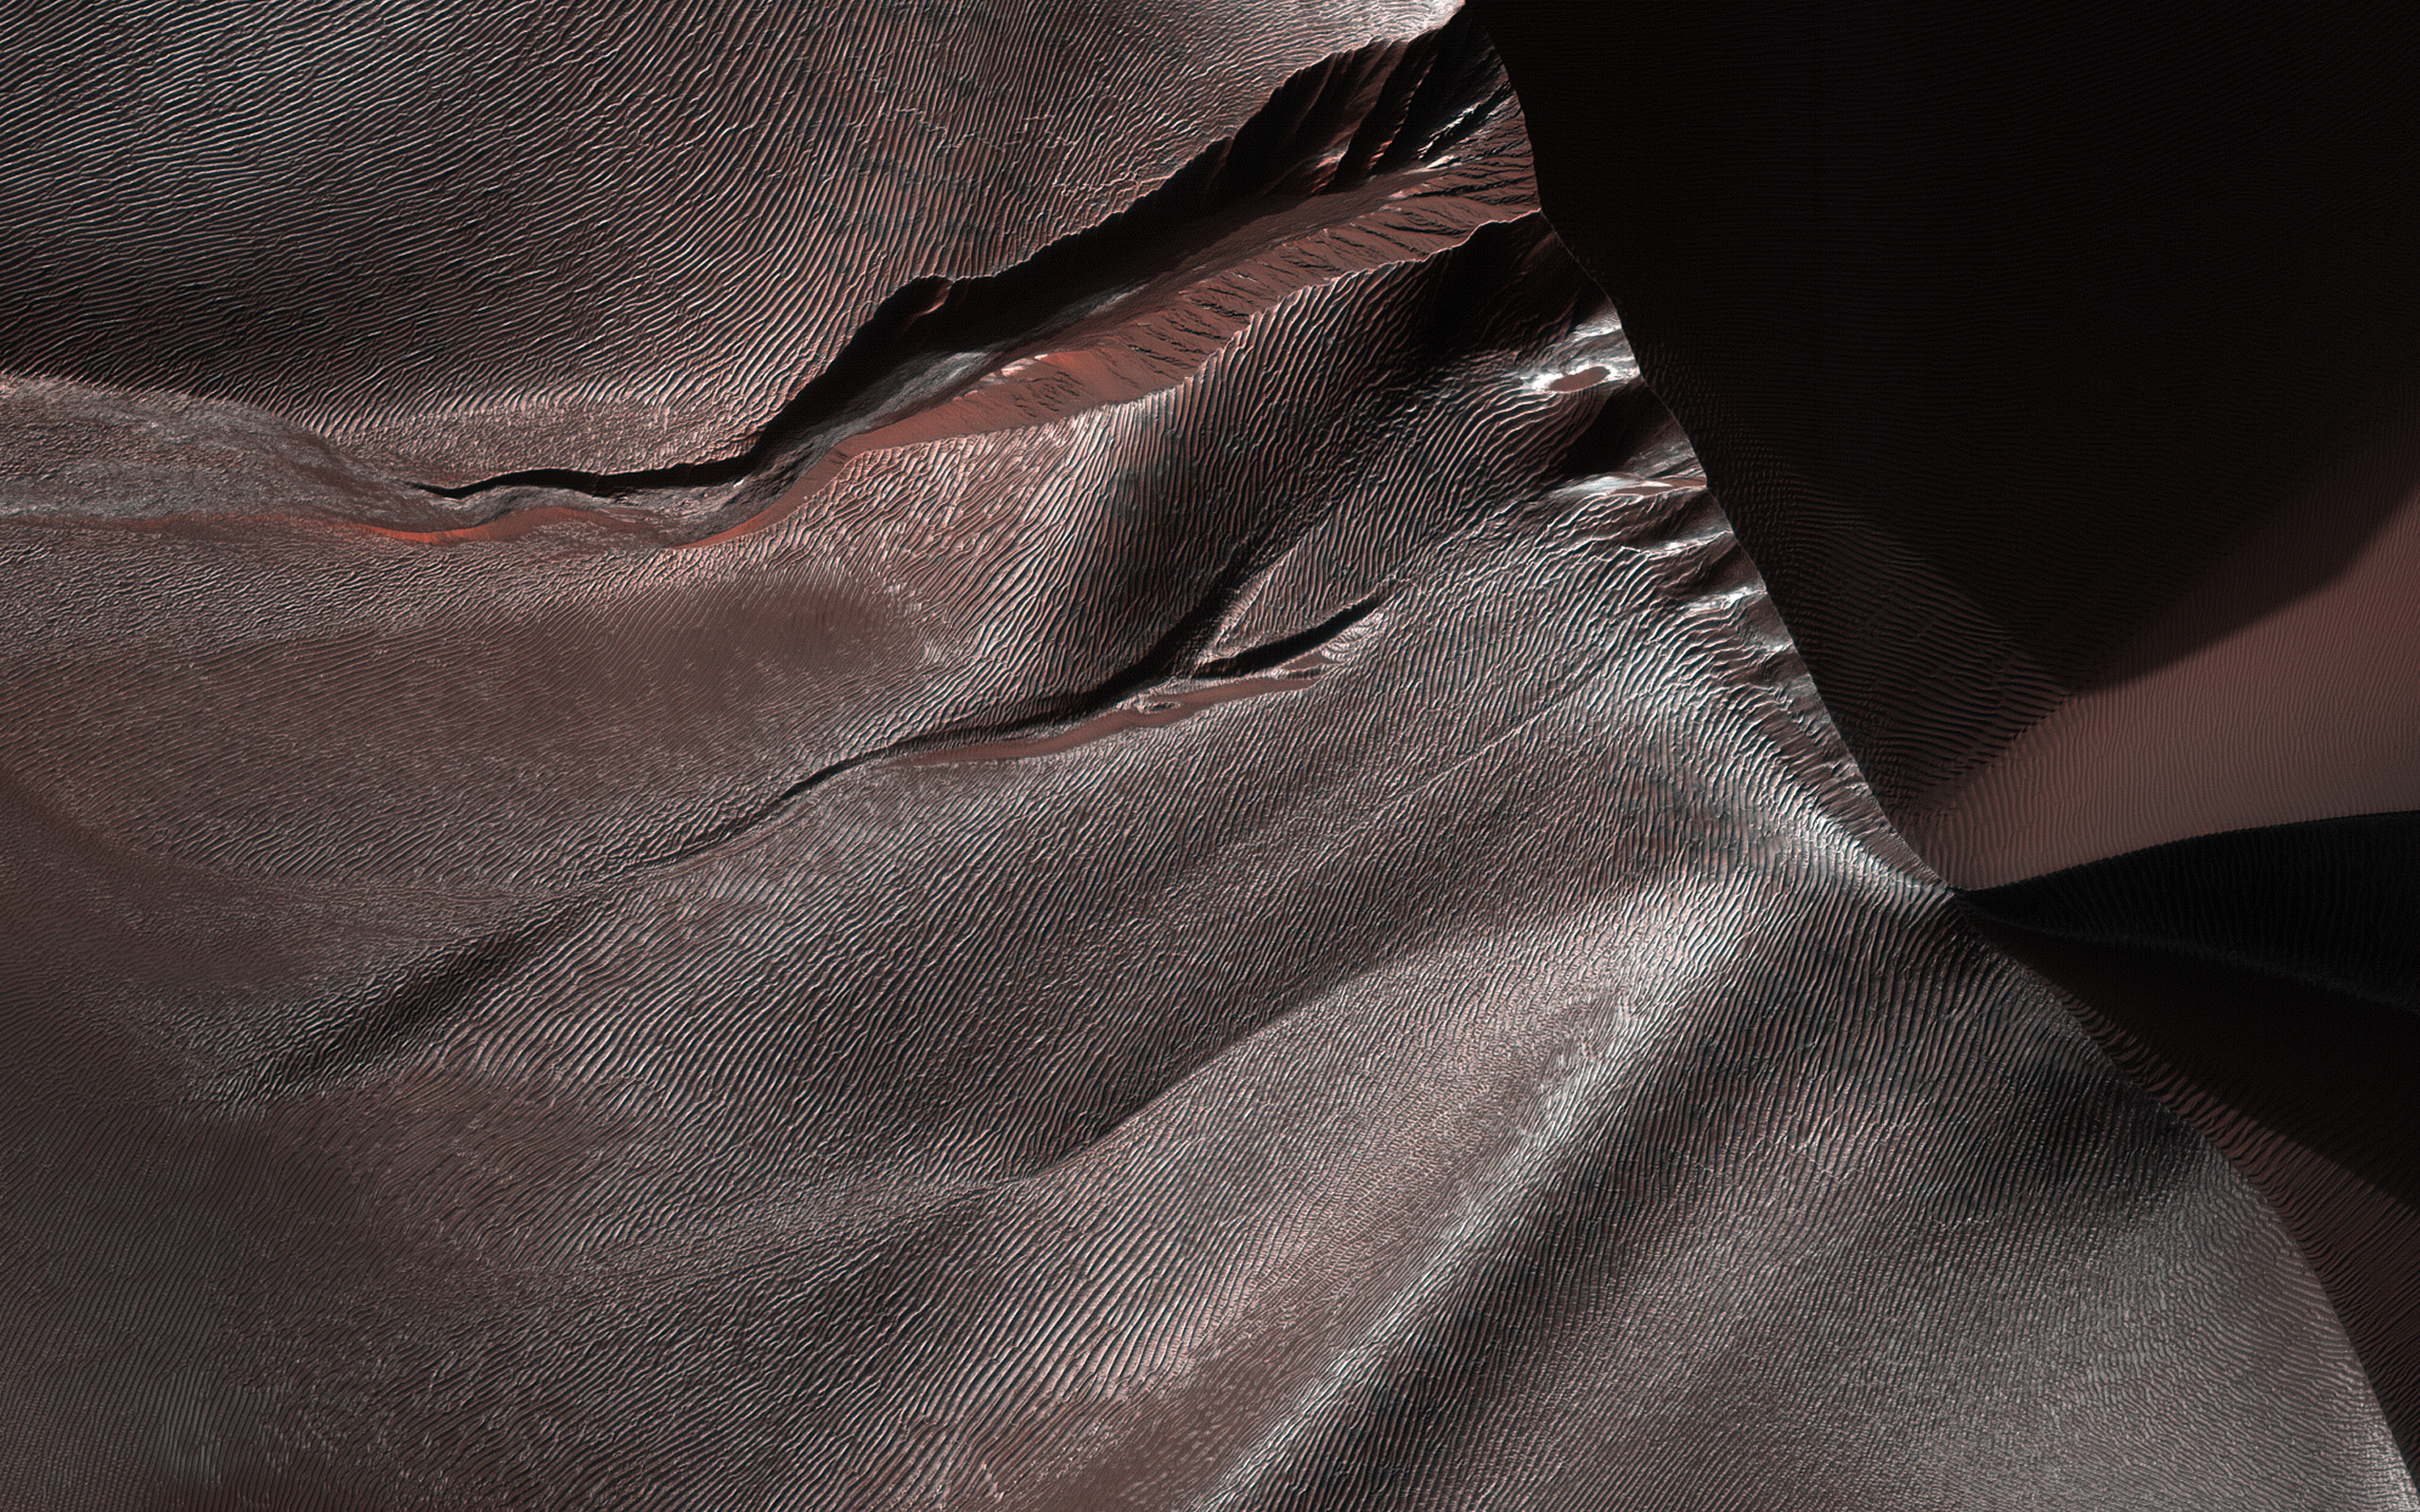

Gullies of Matara Crater

Gullies on Martian sand dunes, like these in Matara Crater, have been very active, with many flows in the last ten years. The flows typically occur when seasonal frost is present.

In this image from NASA’s Mars Reconnaissance Orbiter we see frost in and around two gullies, which have both been active before. (View this observation to see what these gullies looked like in 2010.) There are no fresh flows so far this year, but HiRISE will keep watching.

The map is projected here at a scale of 50 centimeters (19.7 inches) per pixel. [The original image scale is 50.3 centimeters (19.8 inches) per pixel (with 2 x 2 binning); objects on the order of 151 centimeters (59.4 inches) across are resolved.] North is up.

The University of Arizona, Tucson, operates HiRISE, which was built by Ball Aerospace & Technologies Corp., Boulder, Colorado. NASA’s Jet Propulsion Laboratory, a division of Caltech in Pasadena, California, manages the Mars Reconnaissance Orbiter Project for NASA’s Science Mission Directorate, Washington.

Credit: NASA/JPL-Caltech/Univ. of Arizona